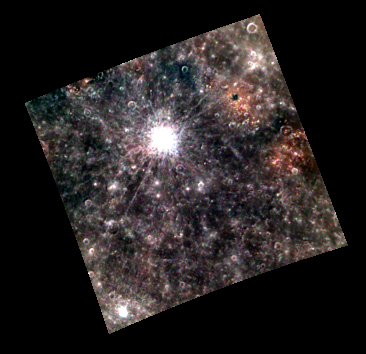

Put on the Red Light

Today’s image shows a color view of the southern rim of the Caloris impact basin. The prominent reddish spots are associated with irregular depressions that are thought to be volcanic vents. The reddish deposits are probably formed of pyroclastic material ejected from the vents during explosive eruptions. The images were binned on the spacecraft from their original size of 1024 by 1024 to 256 by 256 pixels in order to manage space on the solid-state data recorder.

These images were acquired as part of MDIS’s 8-color base map. The 8-color base map is composed of WAC images taken through eight different narrow-band color filters and covers more than 99% of Mercury’s surface with an average resolution of 1 kilometer/pixel. The highest-quality color images are obtained for Mercury’s surface when both the spacecraft and the Sun are overhead, so these images typically are taken with viewing conditions of low incidence and emission angles.

Date acquired: July 03, 2011
Image Mission Elapsed Time (MET): 218203157
Image ID: 458358
Instrument: Wide Angle Camera (WAC) of the Mercury Dual Imaging System (MDIS)
WAC filter: 996-nm, 559-nm, 433-nm as red-green-blue.
Center Latitude: 13.61°
Center Longitude: 154.4° E
Resolution: 1896 meters/pixel
Scale: The edges of the image are about 490 km (300 mi.) long
Incidence Angle: 14.4°
Emission Angle: 13.5°
Phase Angle: 28.0°

The MESSENGER spacecraft is the first ever to orbit the planet Mercury, and the spacecraft’s seven scientific instruments and radio science investigation are unraveling the history and evolution of the Solar System’s innermost planet. Visit the Why Mercury? section of this website to learn more about the key science questions that the MESSENGER mission is addressing. During the one-year primary mission, MDIS acquired 88,746 images and extensive other data sets. MESSENGER is now in a year-long extended mission, during which plans call for the acquisition of more than 80,000 additional images to support MESSENGER’s science goals.

These images are from MESSENGER, a NASA Discovery mission to conduct the first orbital study of the innermost planet, Mercury. For information regarding the use of images, see the MESSENGER image use policy.

Credit: NASA/Johns Hopkins University Applied Physics Laboratory/Carnegie Institution of Washington